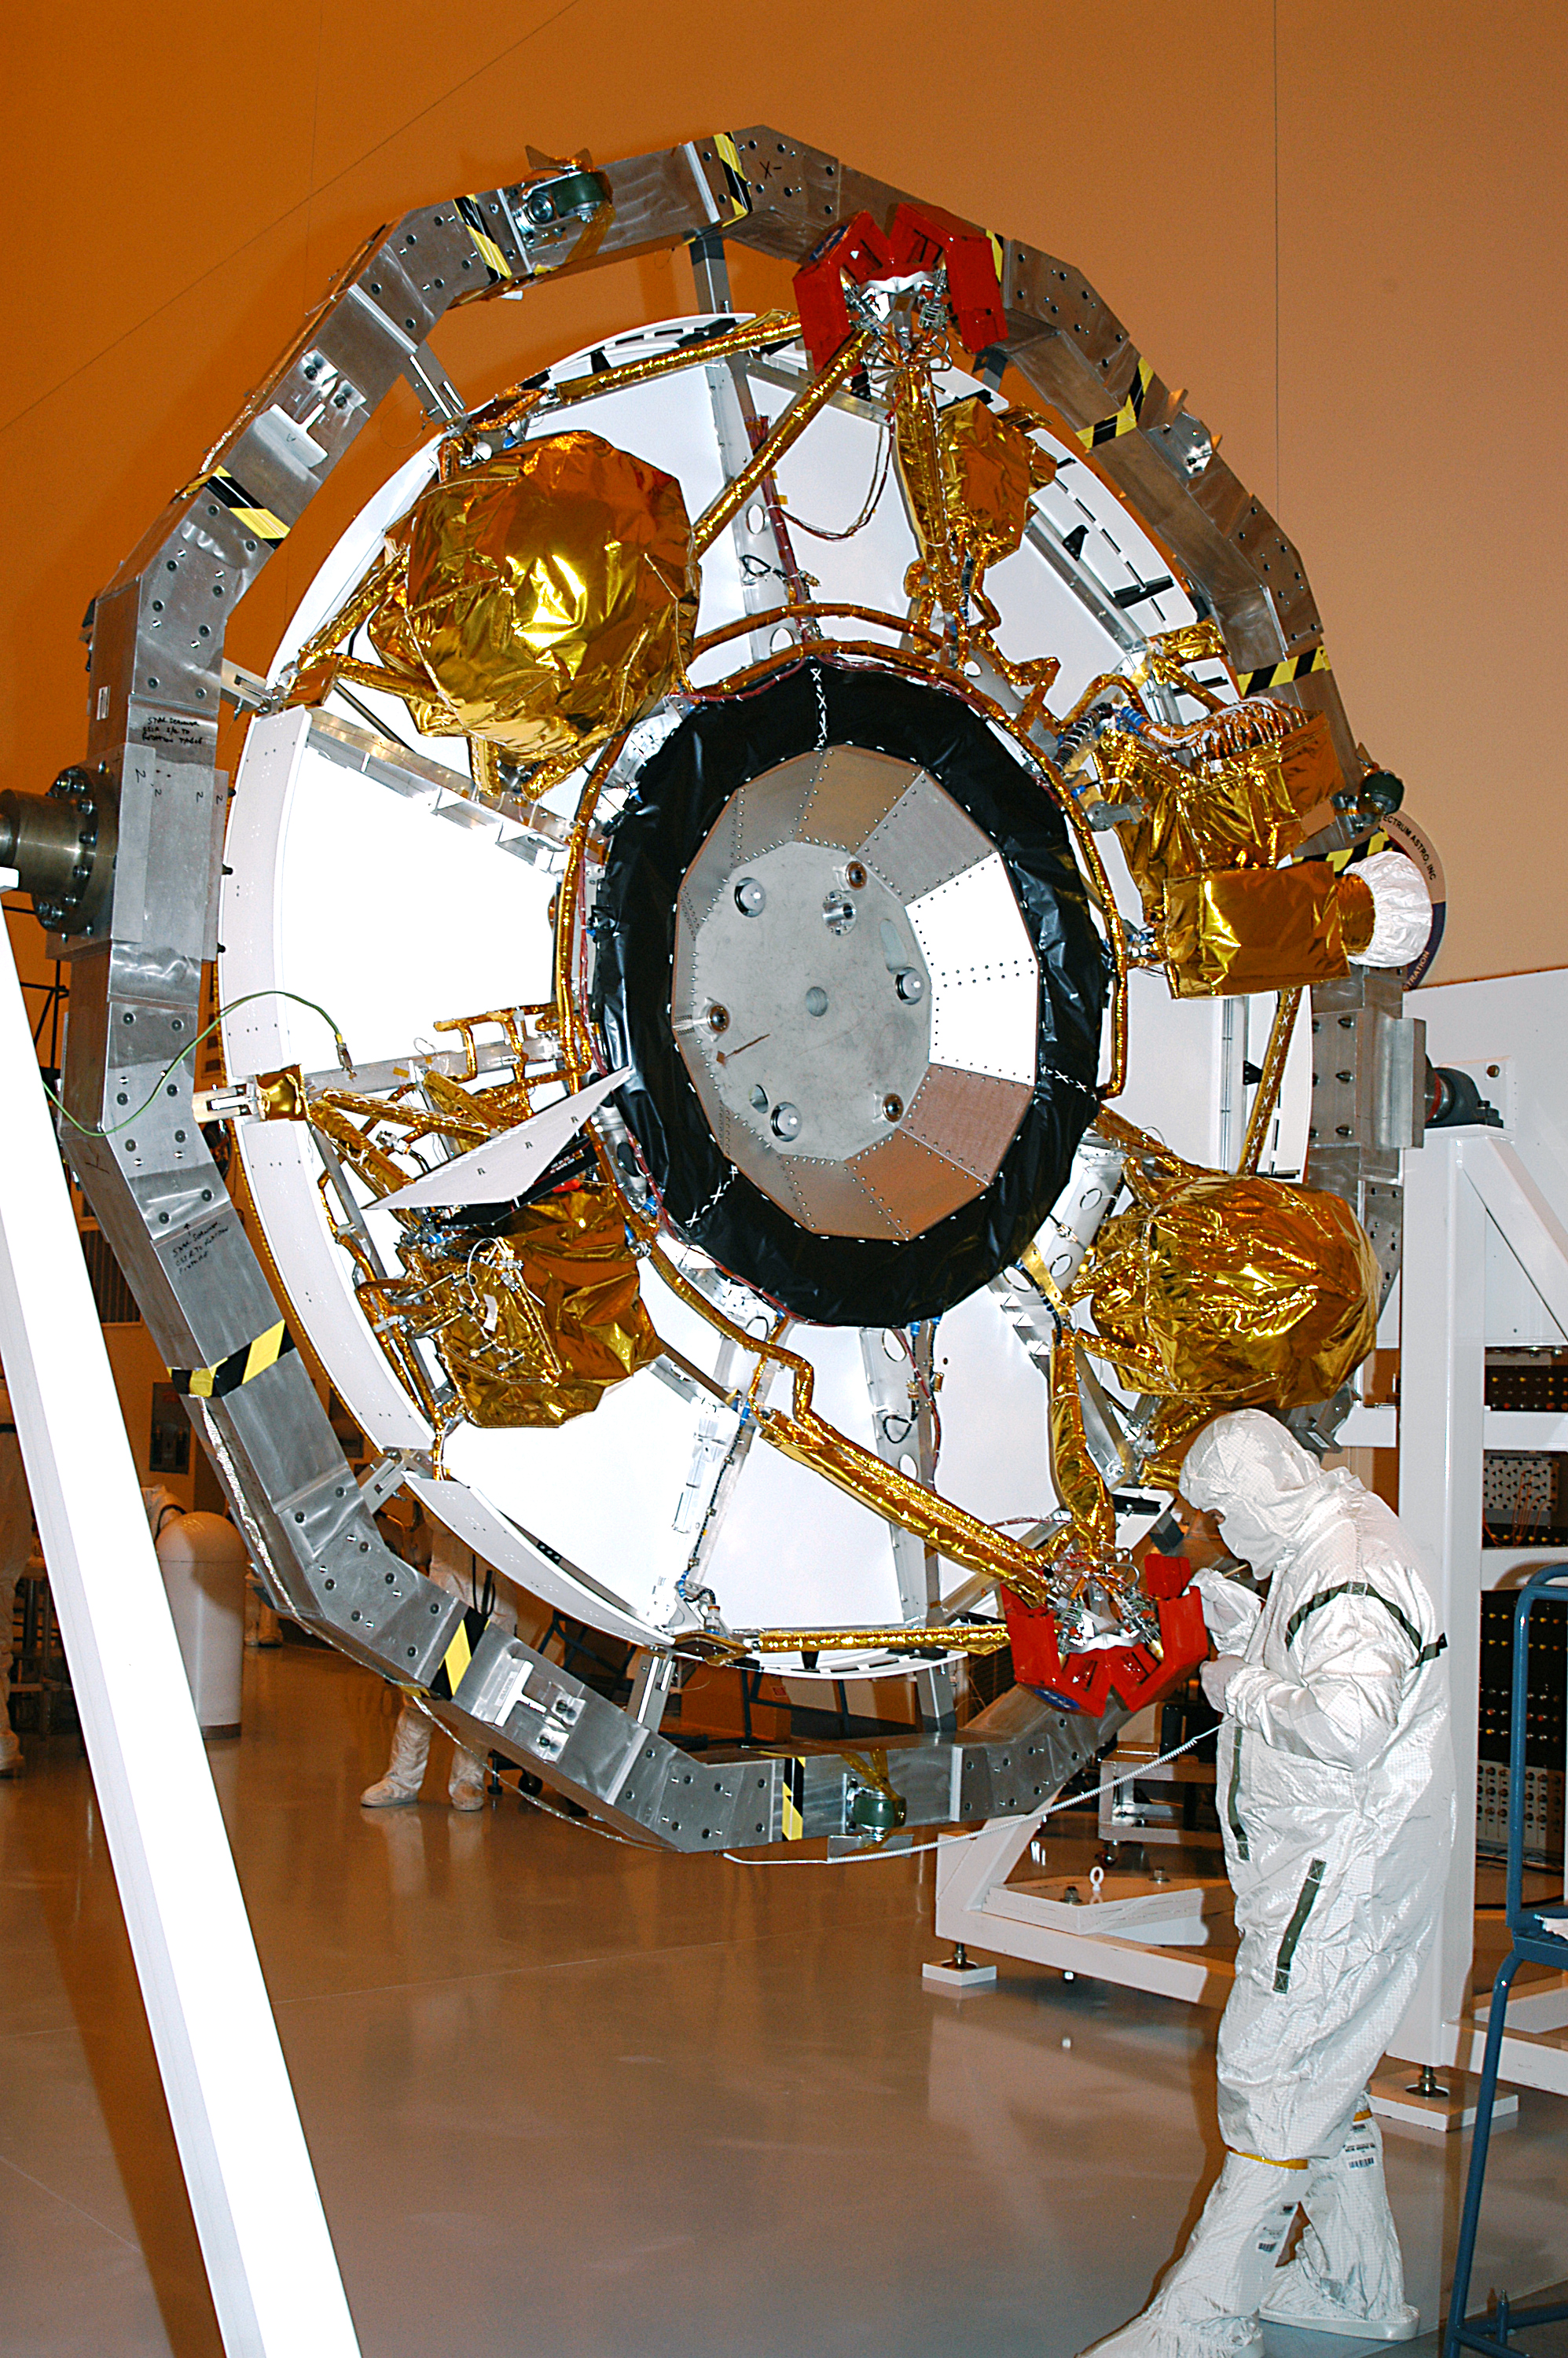

Bottom of Aeroshell

February 4, 2003

The aeroshell for Mars Exploration Rover 2 rests on end after rotation in the Payload Hazardous Servicing Facility. Set to launch in 2003, the MER Mission will consist of two identical rovers designed to cover roughly 110 yards each Martian day. Each rover will carry five scientific instruments that will allow it to search for evidence of liquid water that may have been present in the planet’s past. The rovers will be identical to each other, but will land at different regions of Mars. The first rover has a launch window opening May 30, and the second rover a window opening June 25, 2003.

Credit: NASA/JPL